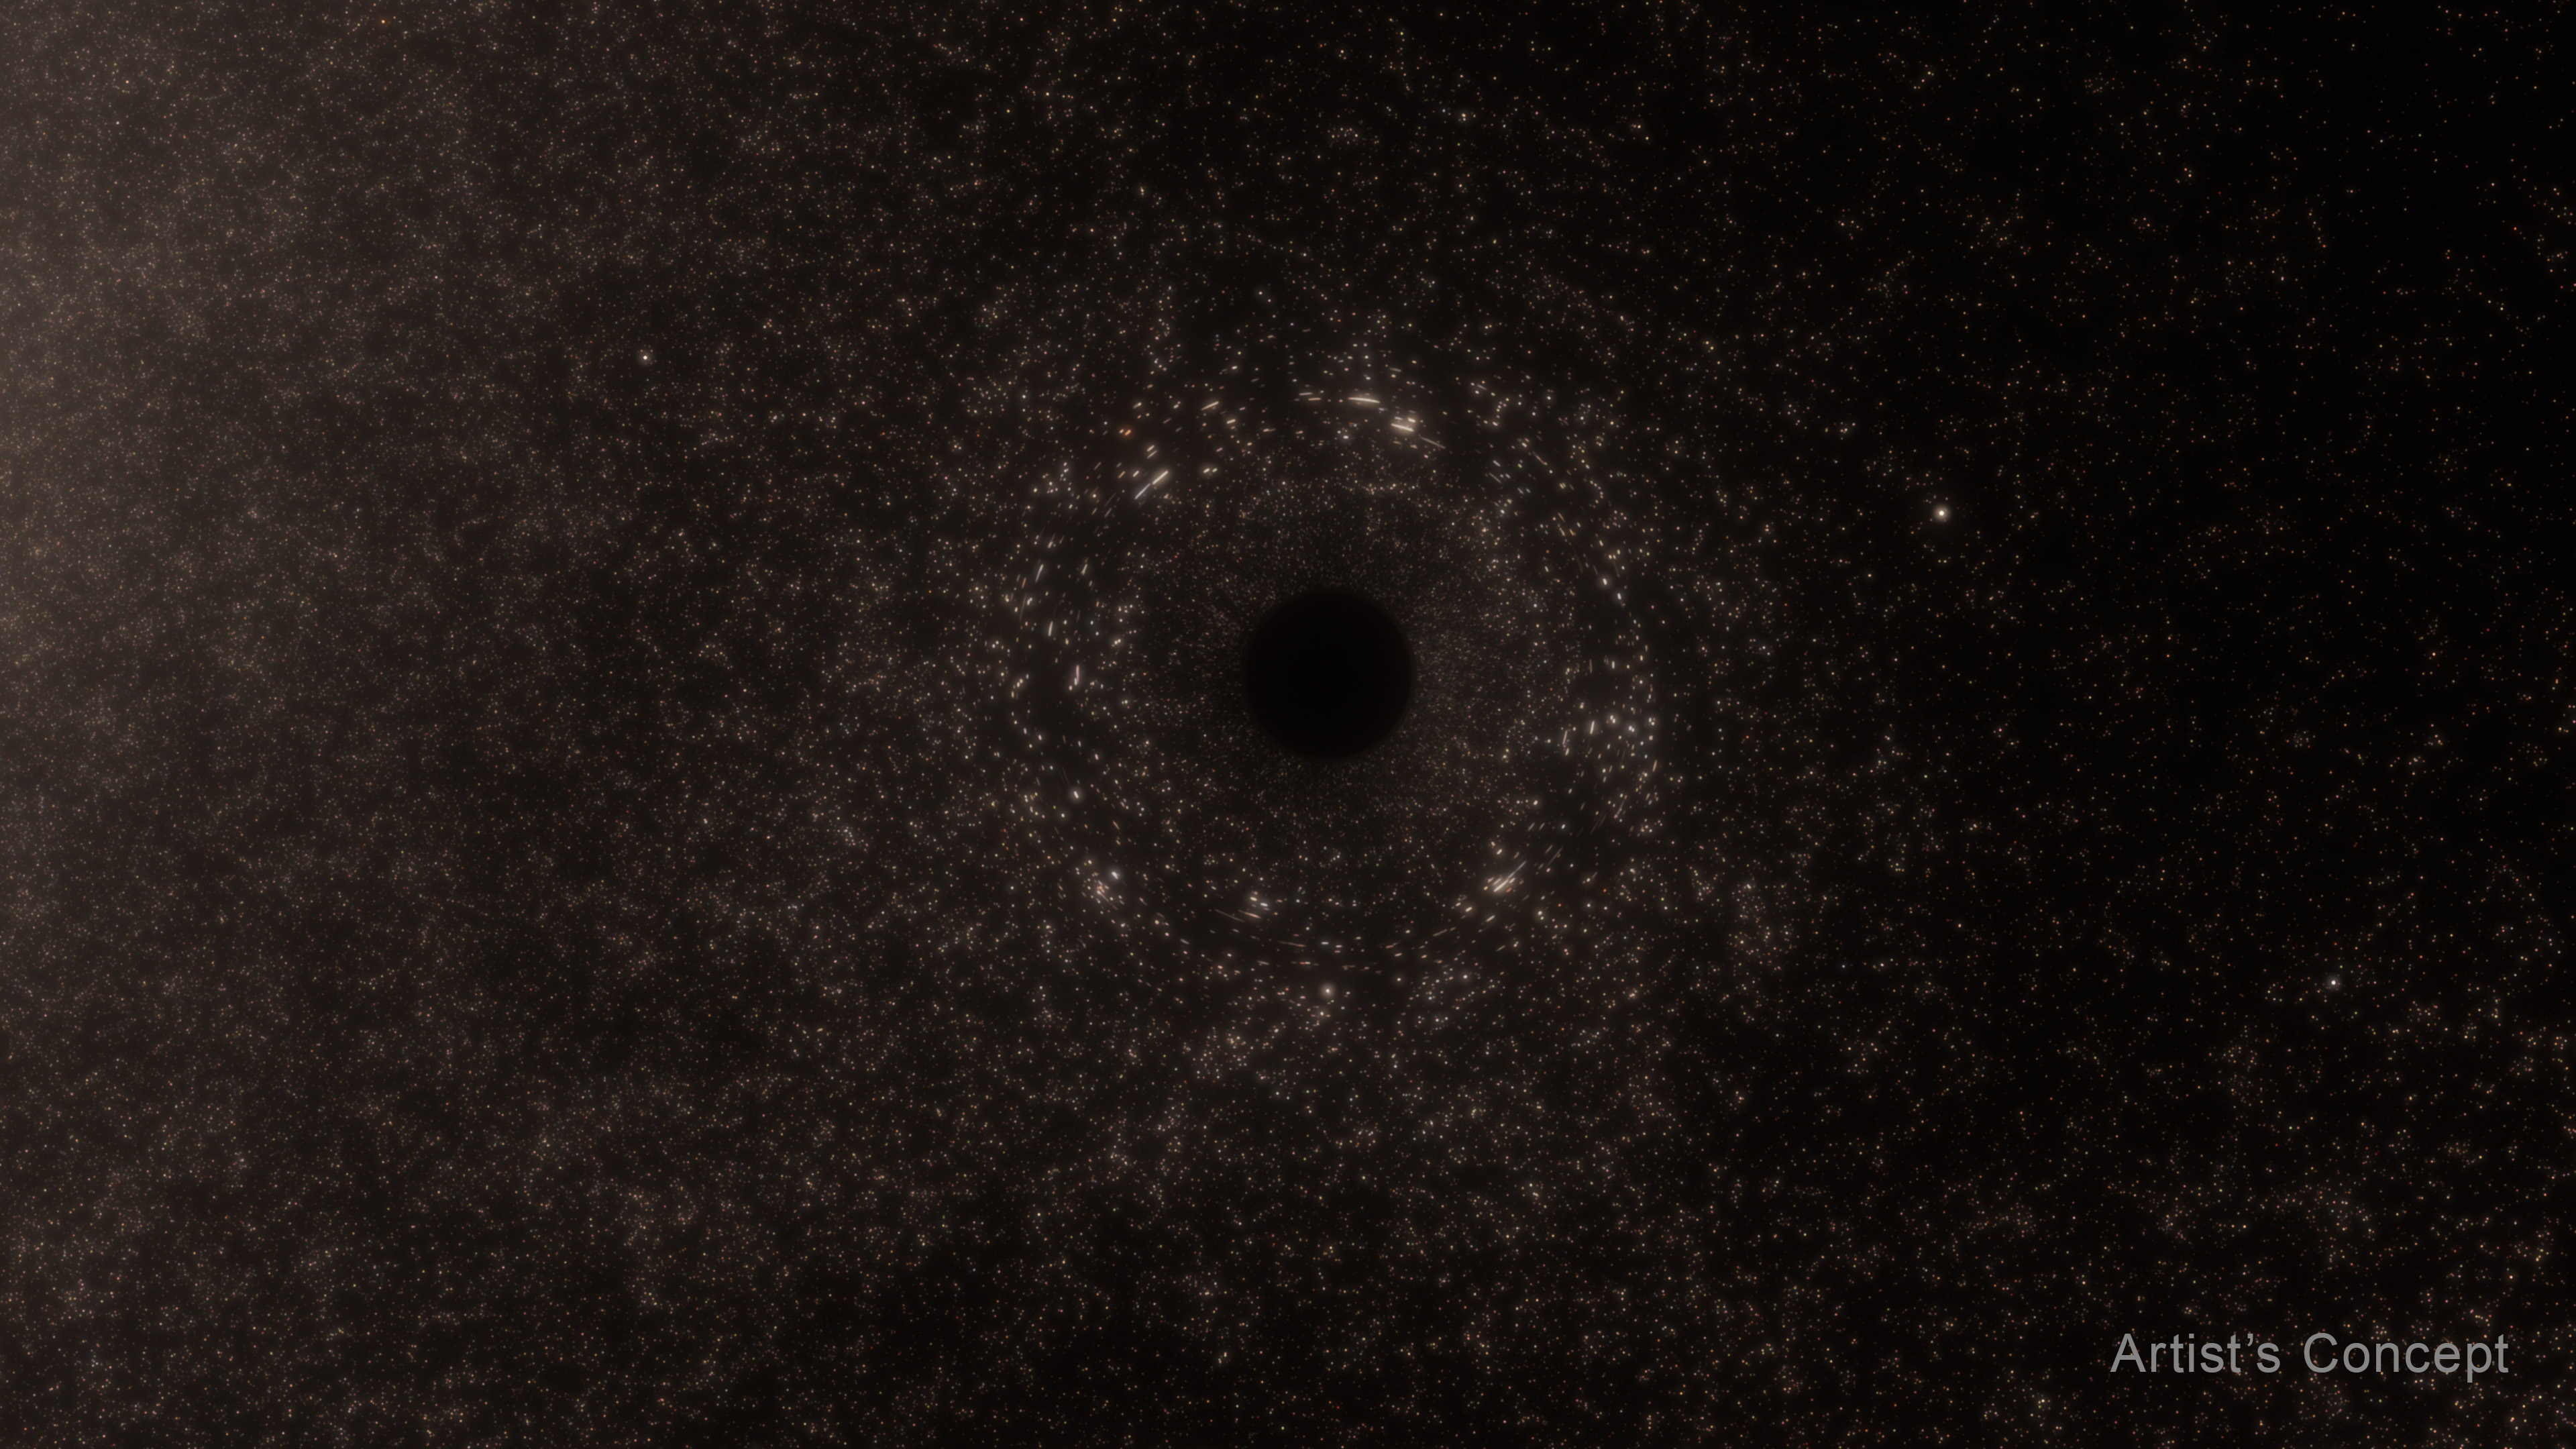

Six panel illustration of Black Hole TDE AT2024tvd

This six-panel illustration of a tidal disruption event around a supermassive black hole shows the following: 1) A supermassive black hole is adrift inside a galaxy, its presence only detectable by gravitational lensing; 2) A wayward star gets swept up in the black hole's intense gravitational pull; 3) The star is stretched or "spaghettified" by gravitational tidal effects; 4) The star's remnants form a disk around the black hole; 5) There is a period of black hole accretion, pouring out radiation across the electromagnetic spectrum, from X-rays to radio wavelengths; and 6) The host galaxy, seen from afar, contains a bright flash of energy that is offset from the galaxy's nucleus, where an even more massive black hole dwells.

Credit: Artwork: NASA, ESA, STScI, Ralf Crawford (STScI)